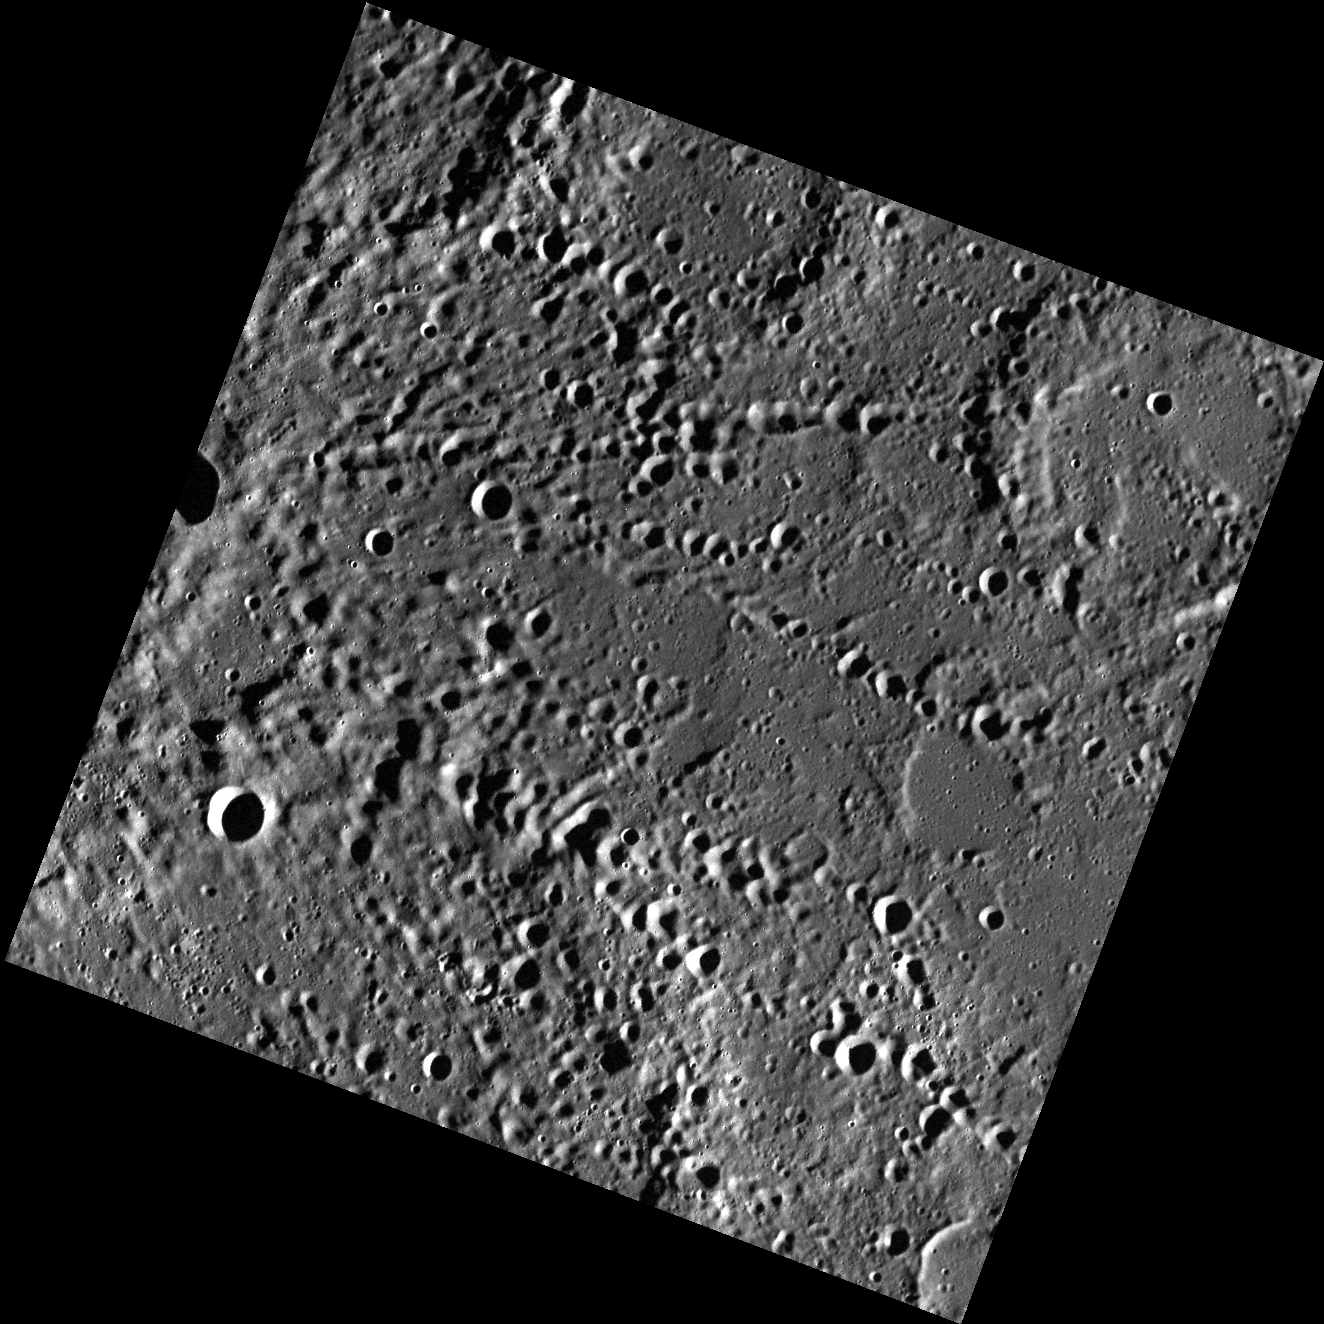

Rivers of Craters

This view captured by MESSENGER’s wide angle camera (WAC) shows many secondary crater chains that originated from a primary impact crater located outside this image to the west. The secondary crater chains are formed as the parent crater-forming event launches ejecta into the surrounding area. The chunks of ejecta dig out their own craters which sometimes overlap to form a long valley-like depression. These features are striking though not uncommon on Mercury’s battered surface. Some other examples of secondary craters can be found at Abedin crater.

This image was acquired as part of MDIS’s high-resolution surface morphology base map. The surface morphology base map will cover more than 90% of Mercury’s surface with an average resolution of 250 meters/pixel (0.16 miles/pixel or 820 feet/pixel). Images acquired for the surface morphology base map typically have off-vertical Sun angles (i.e., high incidence angles) and visible shadows so as to reveal clearly the topographic form of geologic features.

The MESSENGER spacecraft is the first ever to orbit the planet Mercury, and the spacecraft’s seven scientific instruments and radio science investigation are unraveling the history and evolution of the Solar System’s innermost planet. Visit the Why Mercury? section of this website to learn more about the key science questions that the MESSENGER mission is addressing.

Date acquired: April 30, 2011
Image Mission Elapsed Time (MET): 212677081
Image ID: 196161
Instrument: Wide Angle Camera (WAC) of the Mercury Dual Imaging System (MDIS)
WAC filter: 7 (748 nanometers)
Center Latitude: 63.76°
Center Longitude: 198.7° E
Resolution: 162 meters/pixel
Scale: This image is about 165 km (103 mi) across
Incidence Angle: 79.9°
Emission Angle: 1.1°
Phase Angle: 81.0°

These images are from MESSENGER, a NASA Discovery mission to conduct the first orbital study of the innermost planet, Mercury. For information regarding the use of images, see the MESSENGER image use policy.

Credit: NASA/Johns Hopkins University Applied Physics Laboratory/Carnegie Institution of Washington